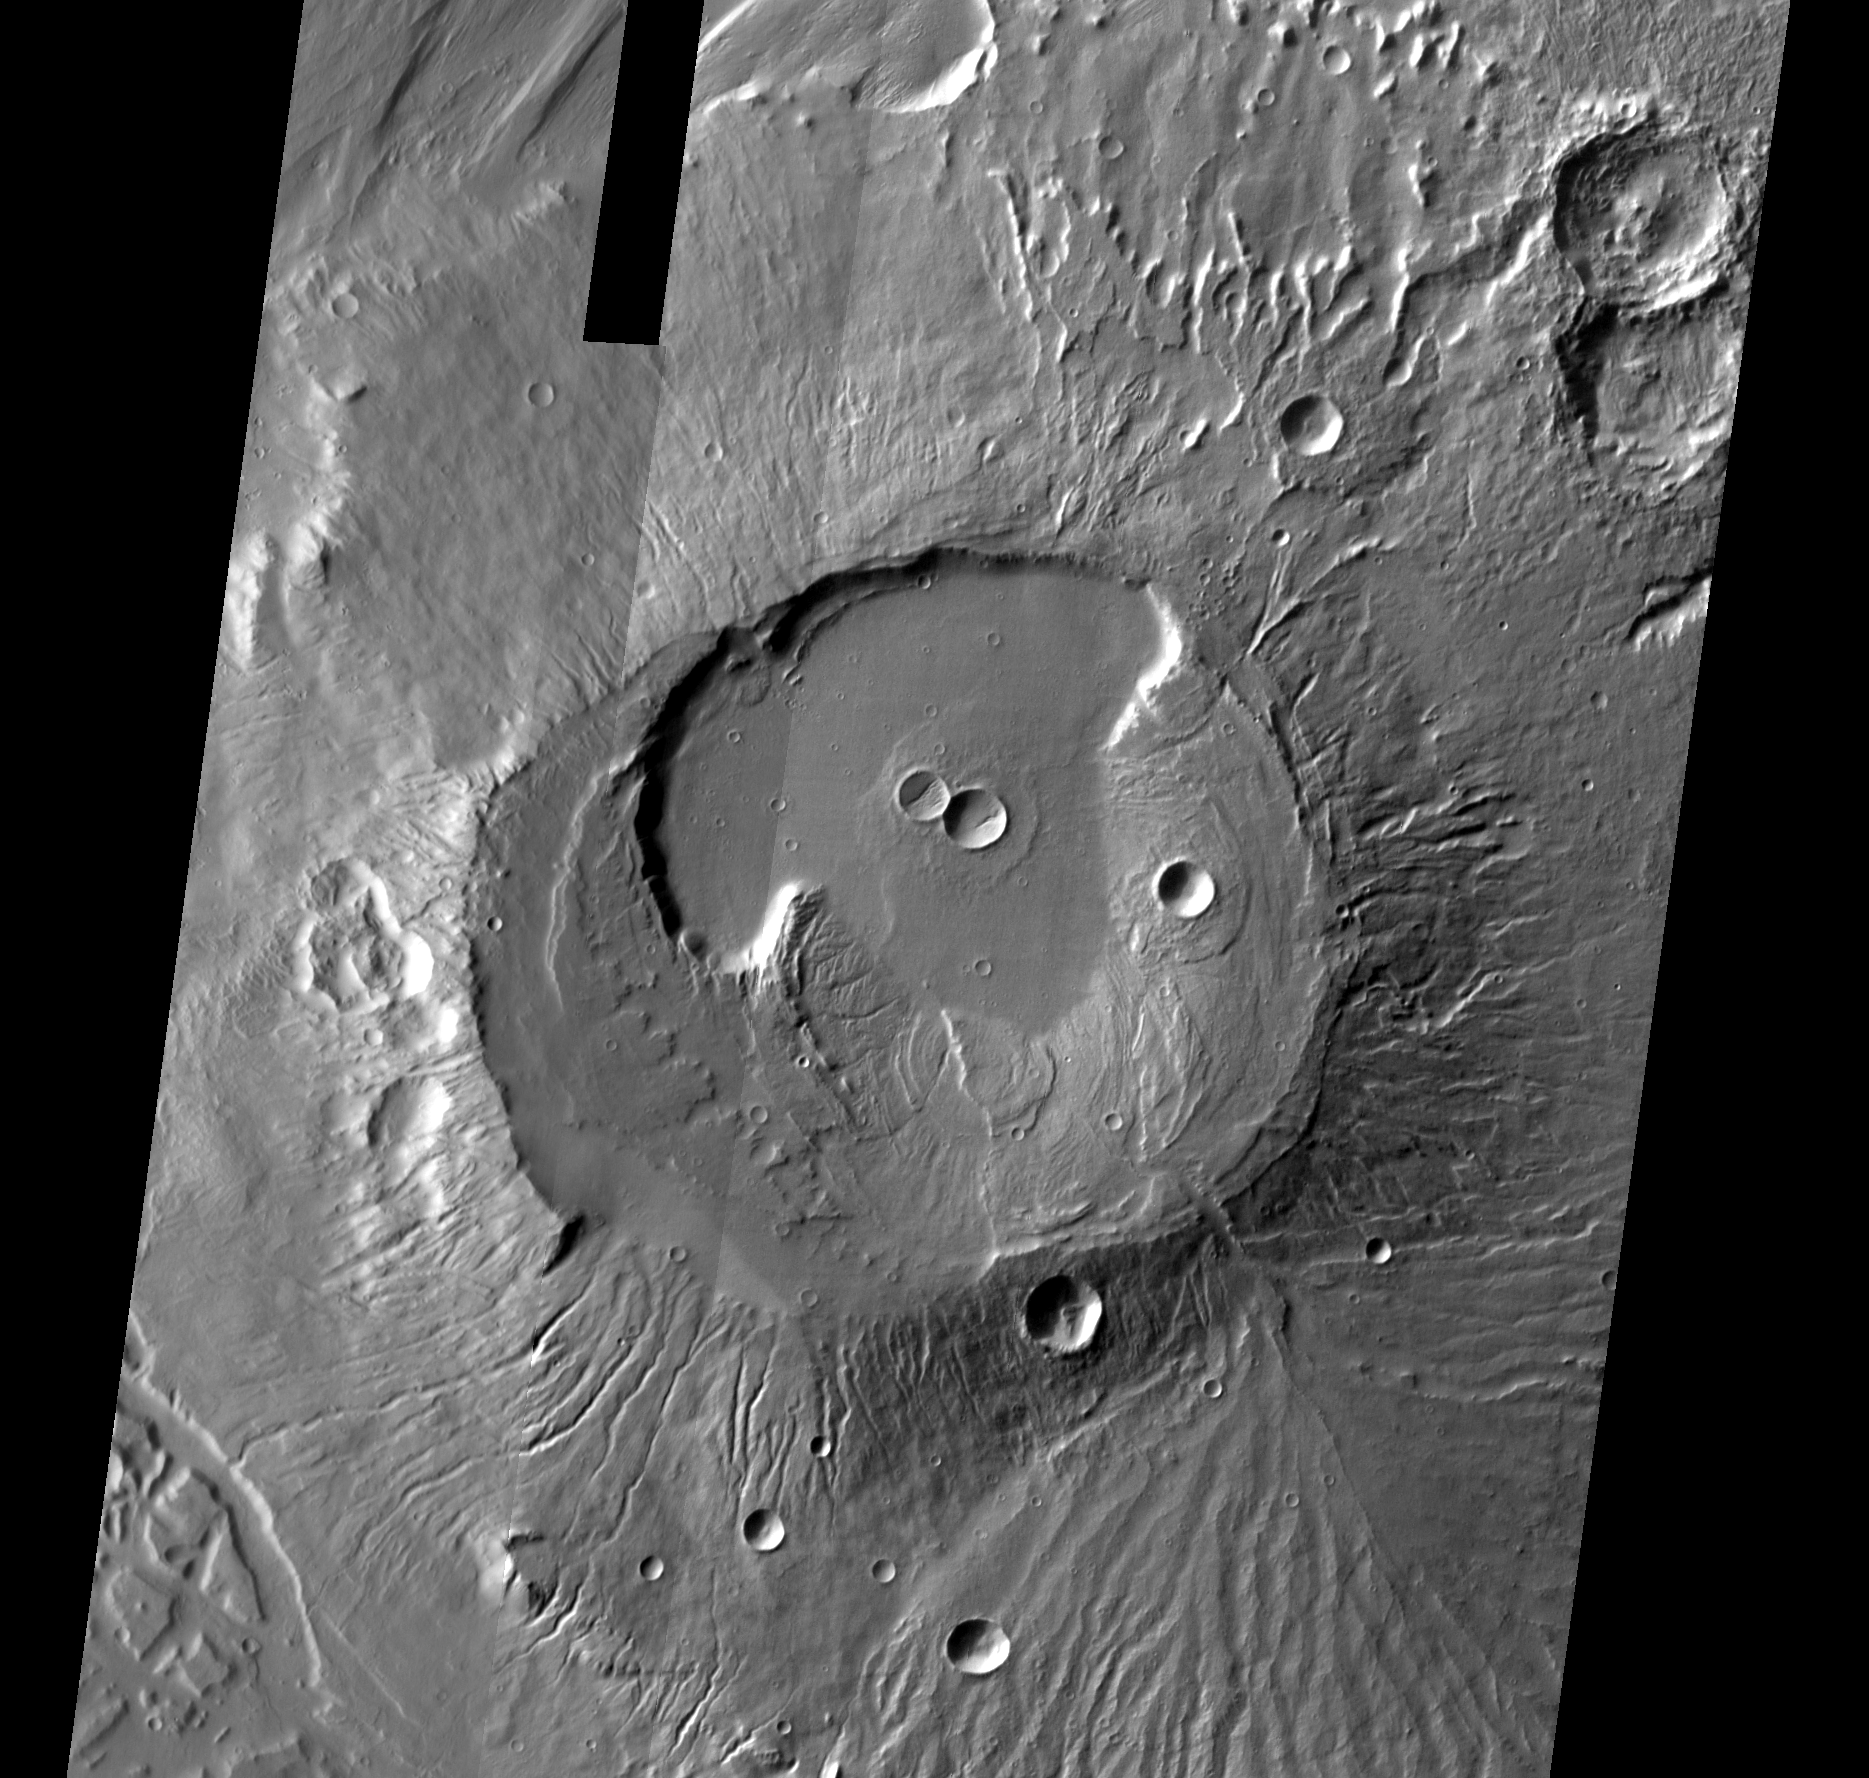

Apollinaris Patera

Released August 23, 2004

The THEMIS Image of the Day will be exploring the nomenclature of Mars for the next three weeks.

Apollinaris Patera

Patera: an irregular crater, or a complex one with scalloped edgesApollinaris: The Aquae Apollinares is a hot springs northwest of Rome in Etruria. This hot springs location was known to both the Etruscans and the Romans.
Apollonaris Patera is the remains of a caldera located on the top of an old volcano near Gusev Crater. The image above is a mosaic of daytime IR frames.

Nomenclature Fact of the Day: On Europa, another moon of Jupiter, linear features are named for Celtic stone rows, while ring features are named for Celtic stone circles.

Image information: IR instrument. Latitude -9.8, Longitude 174.4 East (185.6 West). 100 meter/pixel resolution.

Note: this THEMIS visual image has not been radiometrically nor geometrically calibrated for this preliminary release. An empirical correction has been performed to remove instrumental effects. A linear shift has been applied in the cross-track and down-track direction to approximate spacecraft and planetary motion. Fully calibrated and geometrically projected images will be released through the Planetary Data System in accordance with Project policies at a later time.

NASA’s Jet Propulsion Laboratory manages the 2001 Mars Odyssey mission for NASA’s Office of Space Science, Washington, D.C. The Thermal Emission Imaging System (THEMIS) was developed by Arizona State University, Tempe, in collaboration with Raytheon Santa Barbara Remote Sensing. The THEMIS investigation is led by Dr. Philip Christensen at Arizona State University. Lockheed Martin Astronautics, Denver, is the prime contractor for the Odyssey project, and developed and built the orbiter. Mission operations are conducted jointly from Lockheed Martin and from JPL, a division of the California Institute of Technology in Pasadena.

Credit: NASA/JPL/Arizona State University